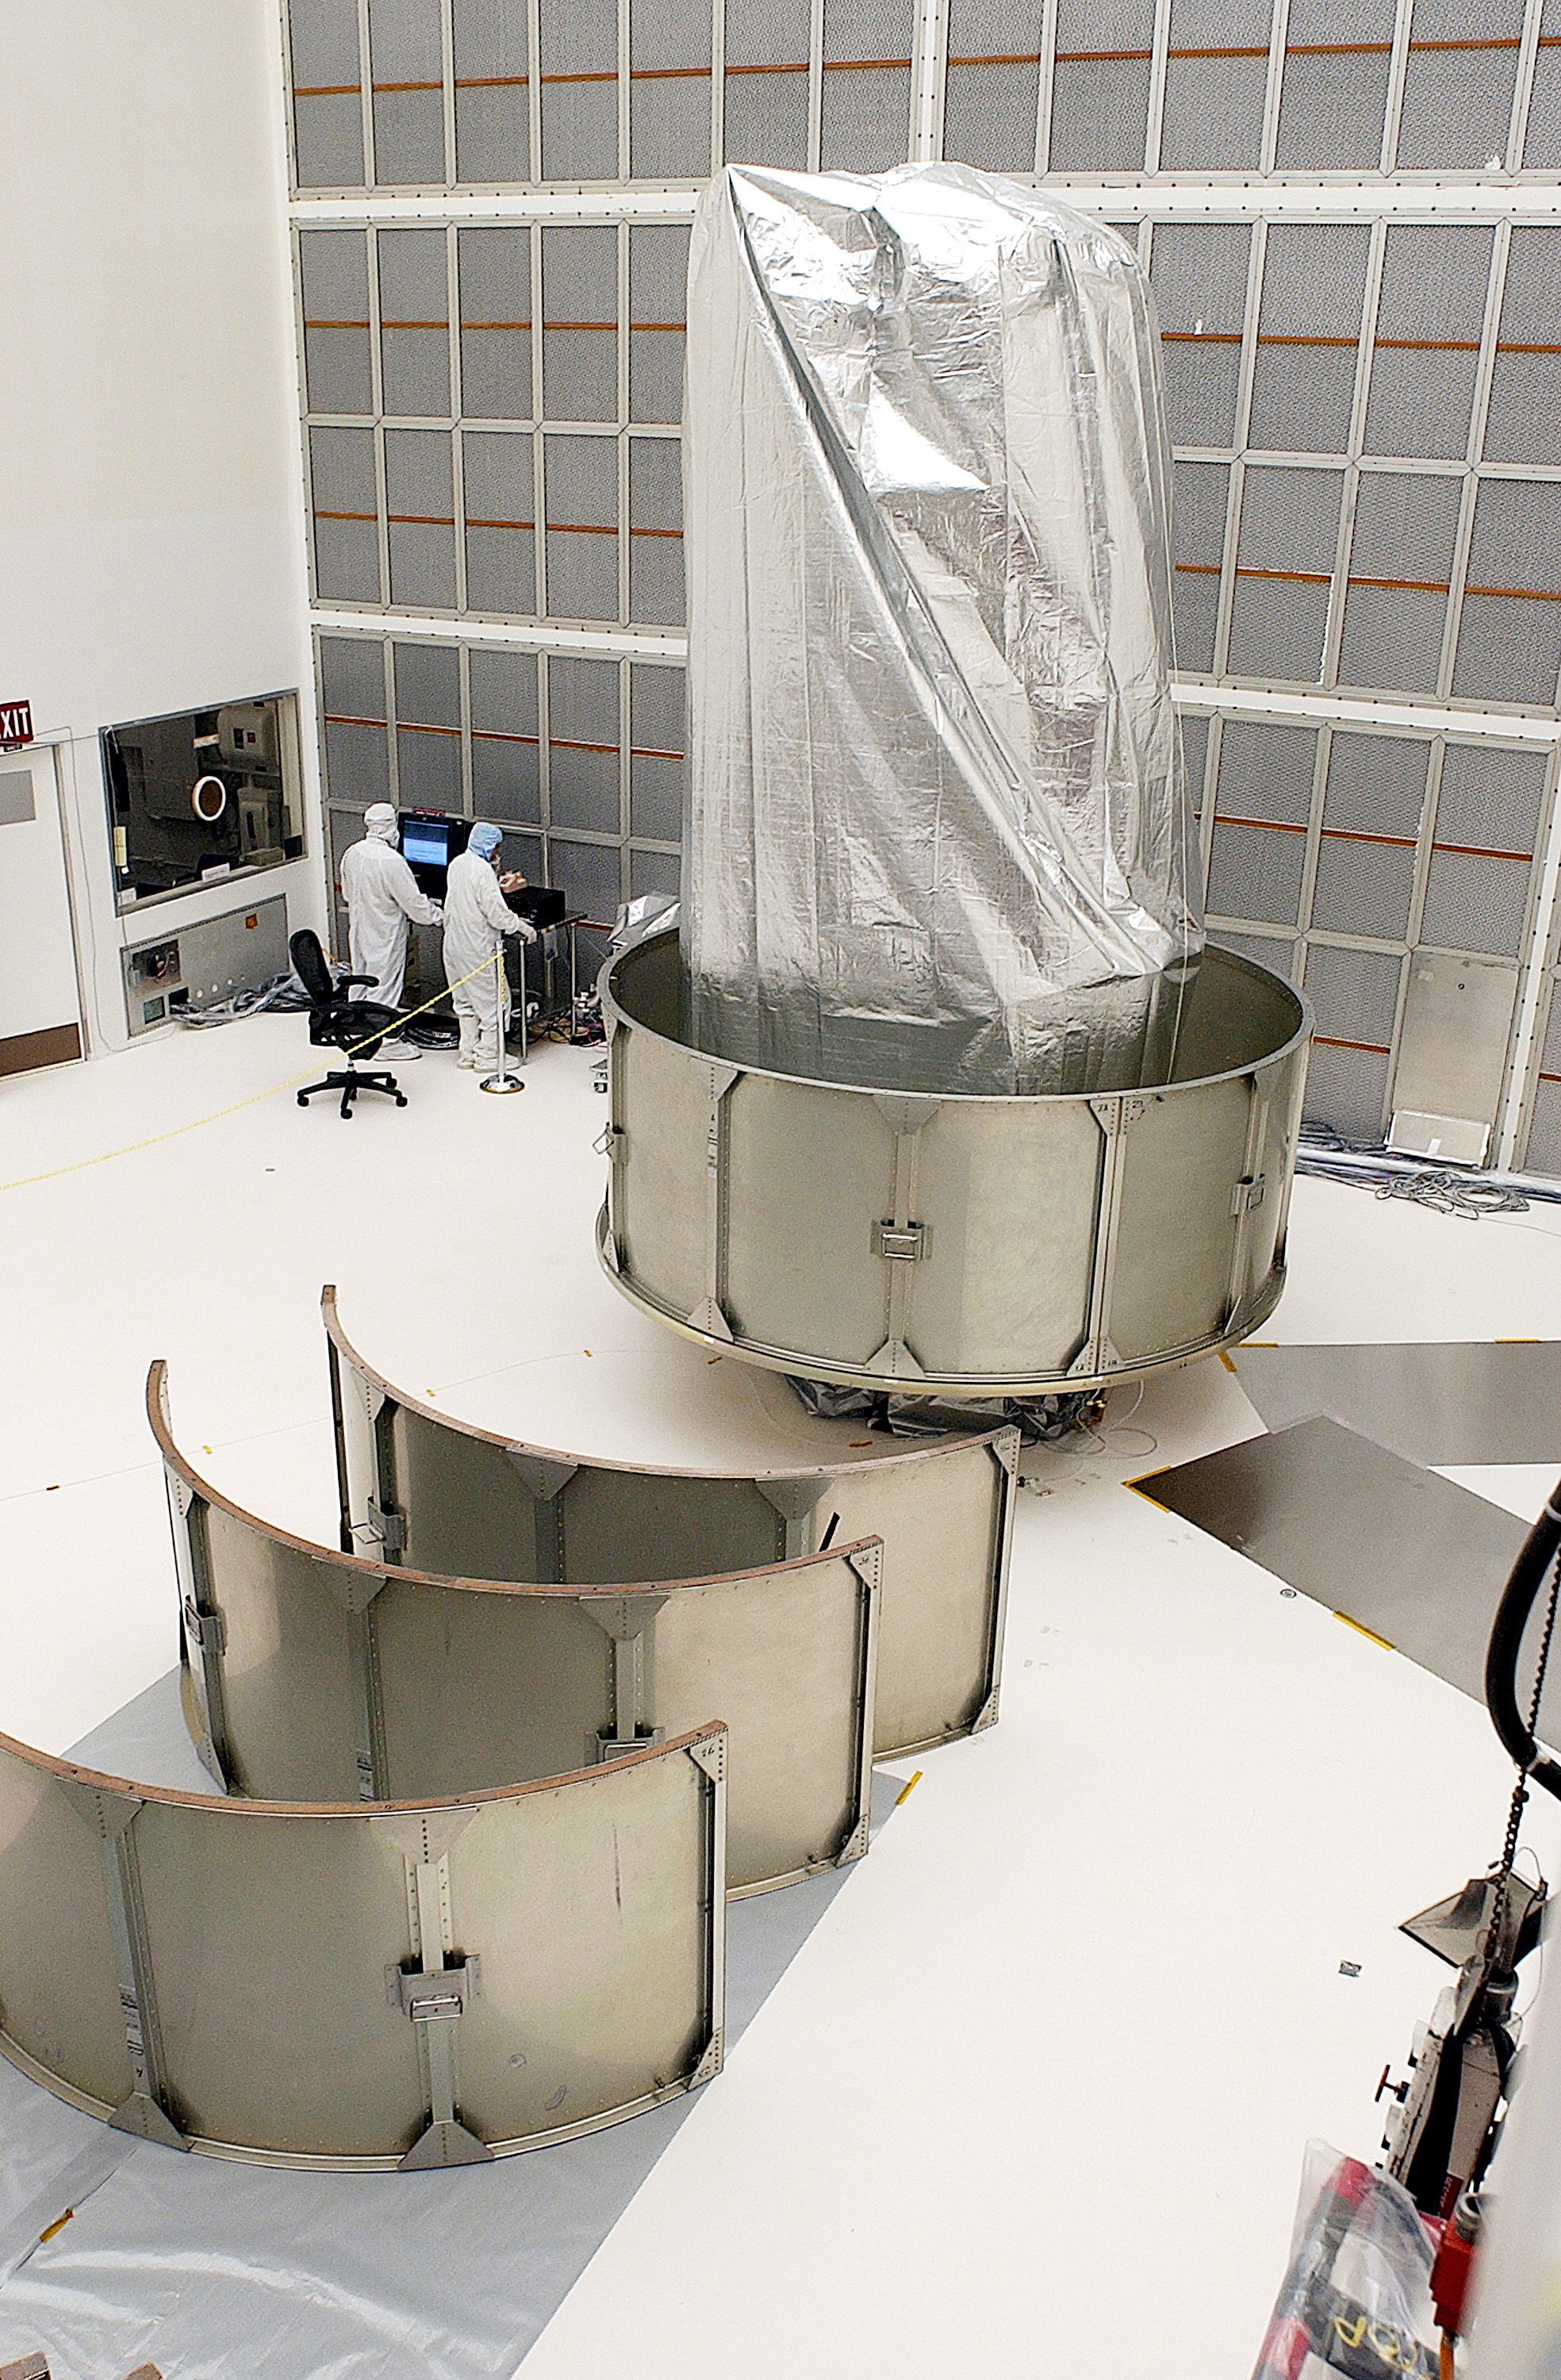

Canister

The Spitzer Space Telescope is placed in its payload canister for transfer to the launch pad before its aborted earlier launch. Spitzer was later moved back off its rocket and subsequently launched on a different vehicle on August 25, 2003.

Credit: NASA/KSC